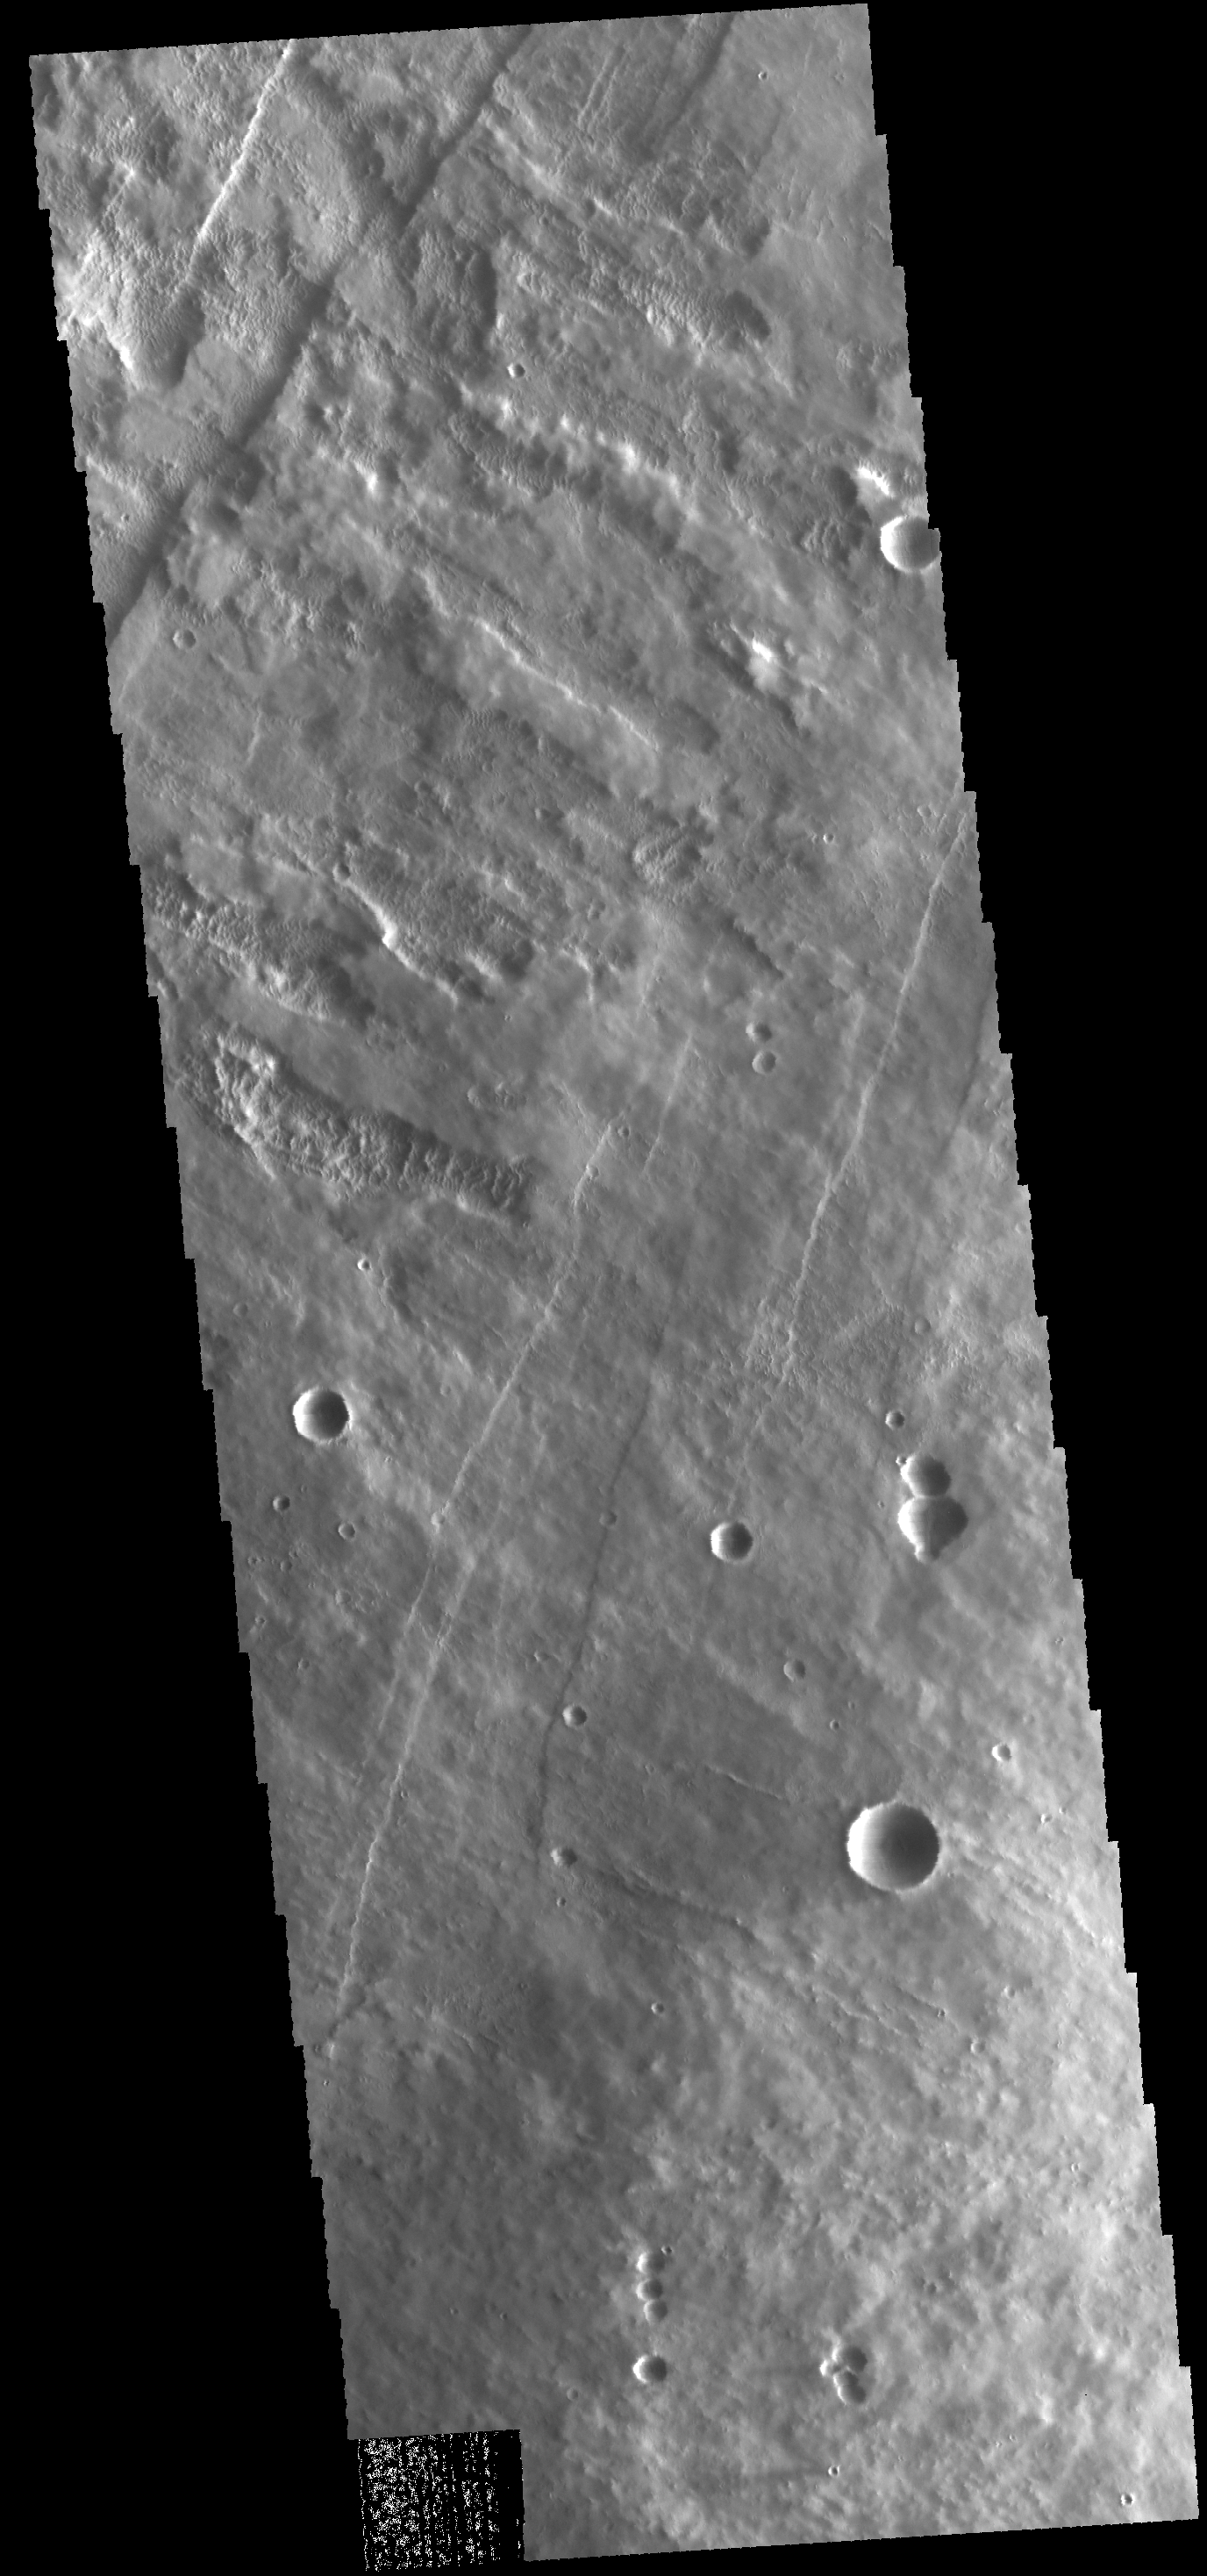

Pavonis Mons

Today’s VIS image shows part of the western flank of Pavonis Mons.

Credit: NASA/JPL-Caltech/ASU